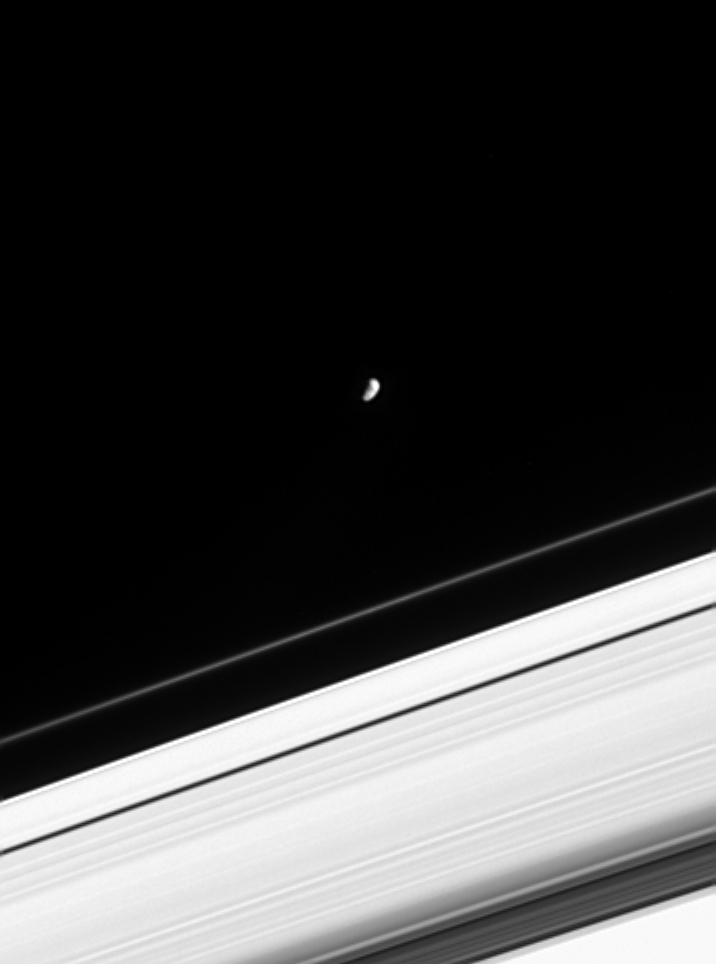

January’s Moon

The month of January is named for the mythical Roman god Janus, who guarded the gate of heaven. Cassini spied the heavily cratered, irregularly shaped moon of Saturn as it glided along in its orbit, about 11,000 kilometers (6,800 miles) beyond the bright core of the narrow F ring. Only vague hints of the moon’s surface morphology are visible from this distance. Janus is 181 kilometers (113 miles) across.

The image was taken in visible light with the Cassini spacecraft narrow angle camera on Jan. 22, 2005, at a distance of approximately 2.5 million kilometers (1.6 million miles) from Saturn. The image scale is 15 kilometers (9 miles) per pixel. The image has been contrast-enhanced and magnified by a factor of two to aid visibility.

The Cassini-Huygens mission is a cooperative project of NASA, the European Space Agency and the Italian Space Agency. The Jet Propulsion Laboratory, a division of the California Institute of Technology in Pasadena, manages the mission for NASA’s Science Mission Directorate, Washington, D.C. The Cassini orbiter and its two onboard cameras were designed, developed and assembled at JPL. The imaging team is based at the Space Science Institute, Boulder, Colo.

Credit: NASA/JPL/Space Science Institute